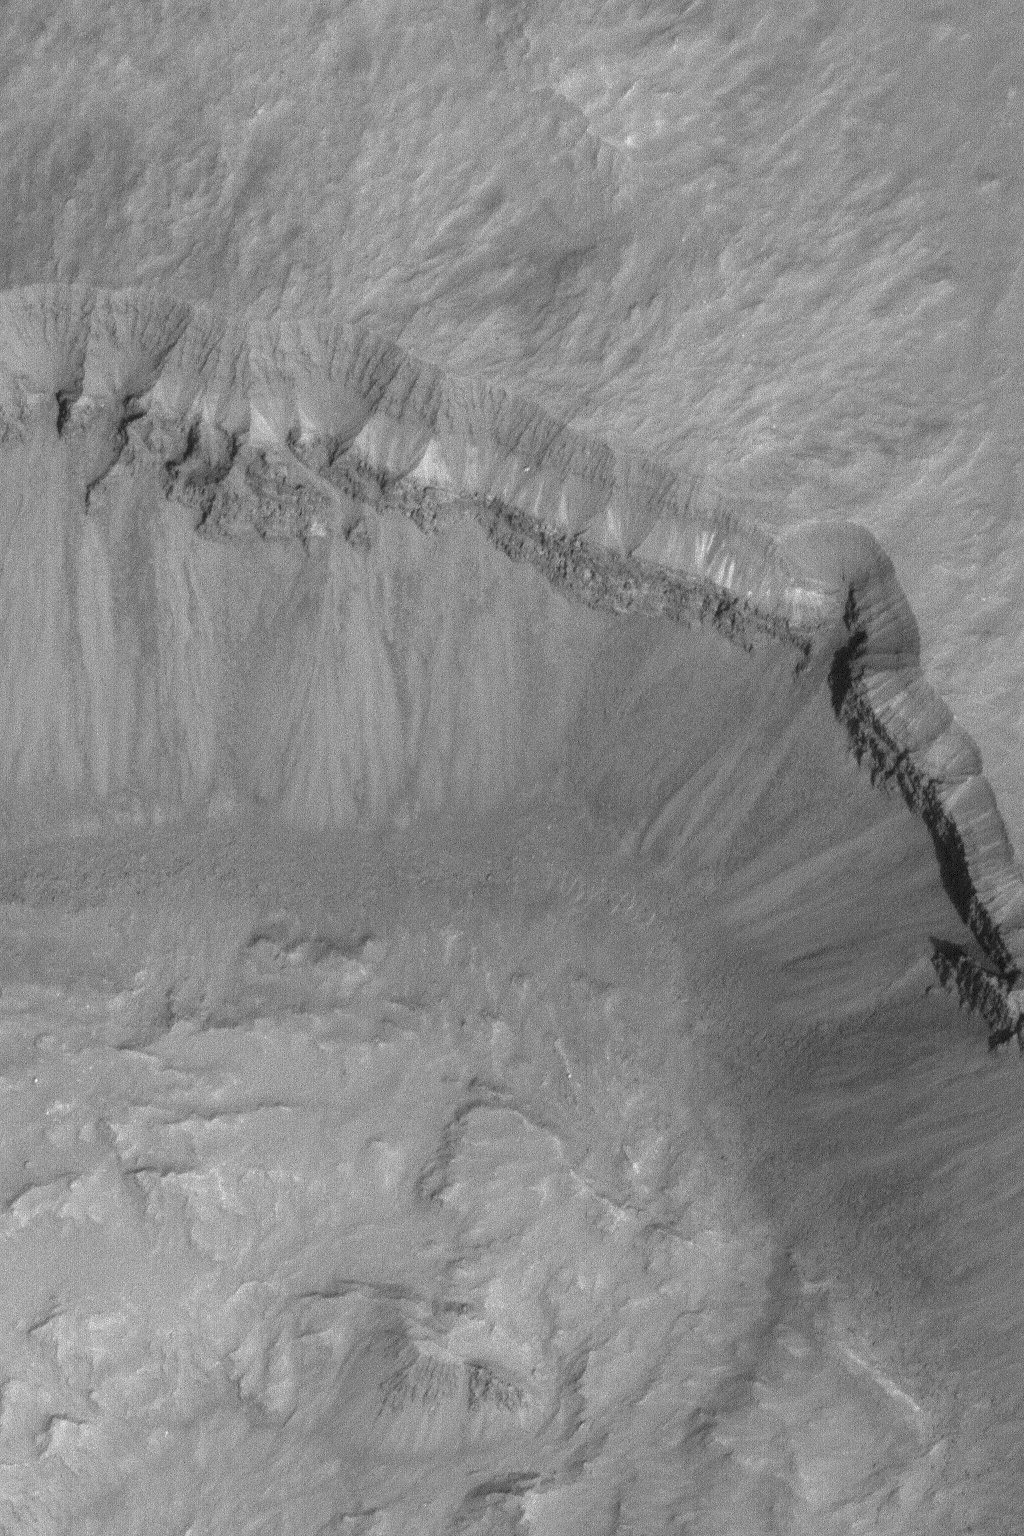

Layers in Crater Wall

22 January 2004
This January 2004 Mars Global Surveyor (MGS) Mars Orbiter Camera (MOC) image shows three distinct bands of layered material exposed in the wall of a south, middle-latitude meteor impact crater wall. Talus–debris shed from erosion of the wall–has piled up on the slopes below the layered outcrop. This picture is located near 45.5°S, 85.9°W, and covers an area 3 km (1.9 mi) wide. Sunlight illuminates the scene from the right/lower right.

Credit: NASA/JPL/Malin Space Science Systems